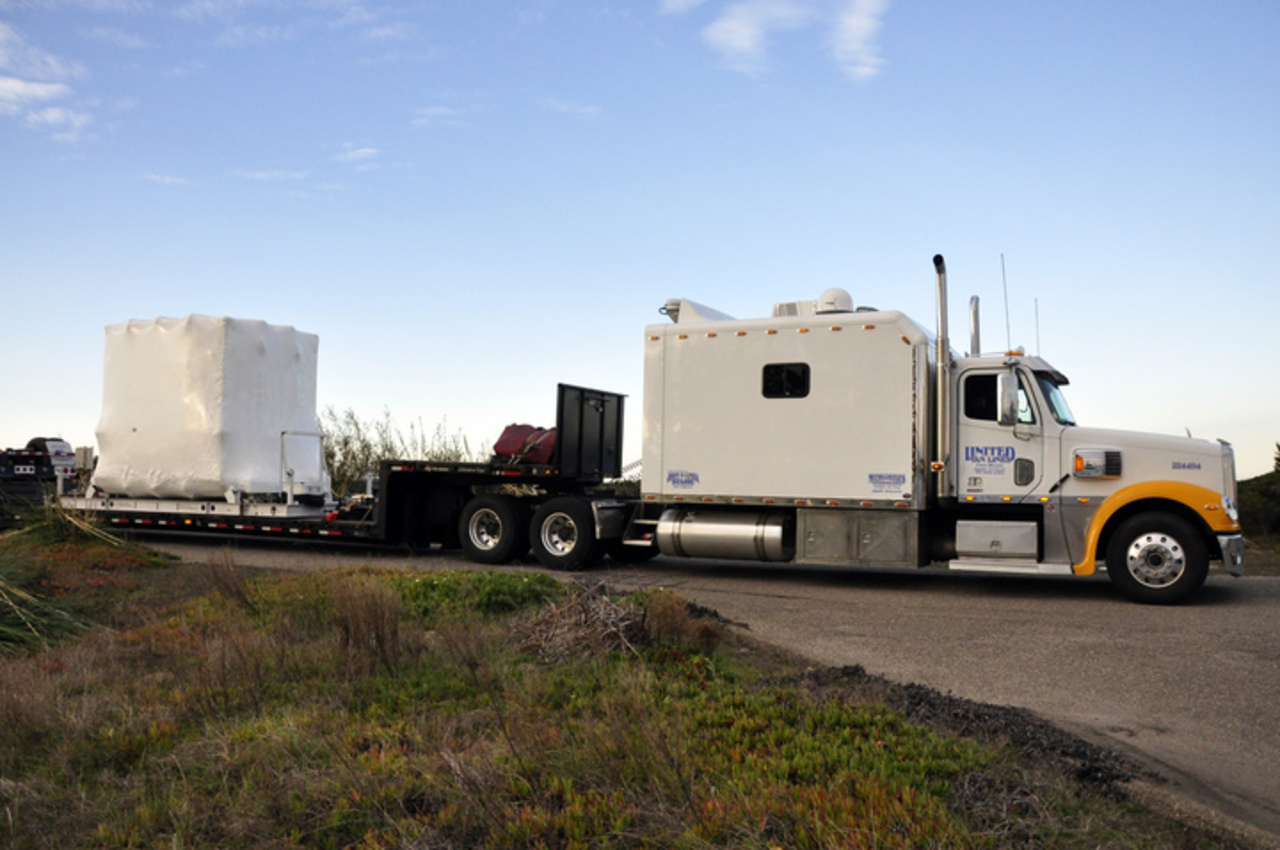

NuSTAR Arrives at Vandenberg

NASA's Nuclear Spectroscopic Telescope Array (NuSTAR), enclosed in an environmentally controlled shipping container, is trucked by trailer to processing facility 1555 at Vandenberg Air Force Base (VAFB) in California. The spacecraft arrived after a cross-country trip from Orbital Sciences' manufacturing plant in Dulles, Va. The spacecraft was then offloaded into the processing hangar, and joined with the Pegasus XL rocket that carried it into space.

Credit: NASA